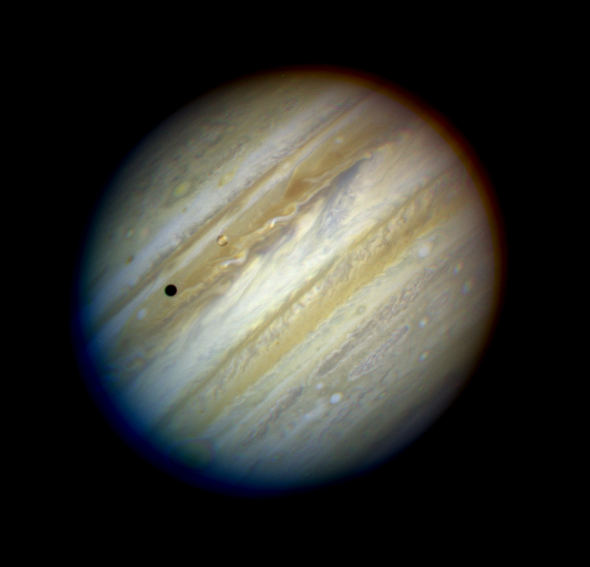

The Giant Planet Jupiter

An image of Jupiter taken on May 18, 1994, by the Wide Field & Planetary Camera-2 (WFPC-2) in wide field mode aboard NASA's Hubble Space Telescope, when the giant planet was at a distance of 420 million miles (670 million km) from Earth. This "true-color" picture was assembled from separate HST exposures in red, blue, and green light. Jupiter's rotation between exposures creates the blue and red fringe on either side of the disk. HST can resolve details in Jupiter's magnificent cloud belts and zones as small as 200 miles (320 km) across (wide field mode). This detailed view is only surpassed by images from spacecraft that have traveled to Jupiter.

The dark spot on the disk of Jupiter is the shadow of the inner moon Io. This volcanic moon appears as an orange and yellow disk just to the upper right of the shadow. Though Io is approximately the size of Earth's Moon (but 2,000 times further away), HST can resolve surface details.

Credit: NASA, ESA, H. Weaver and E. Smith (STScI) and J. Trauger and R. Evans (Jet Propulsion Laboratory)